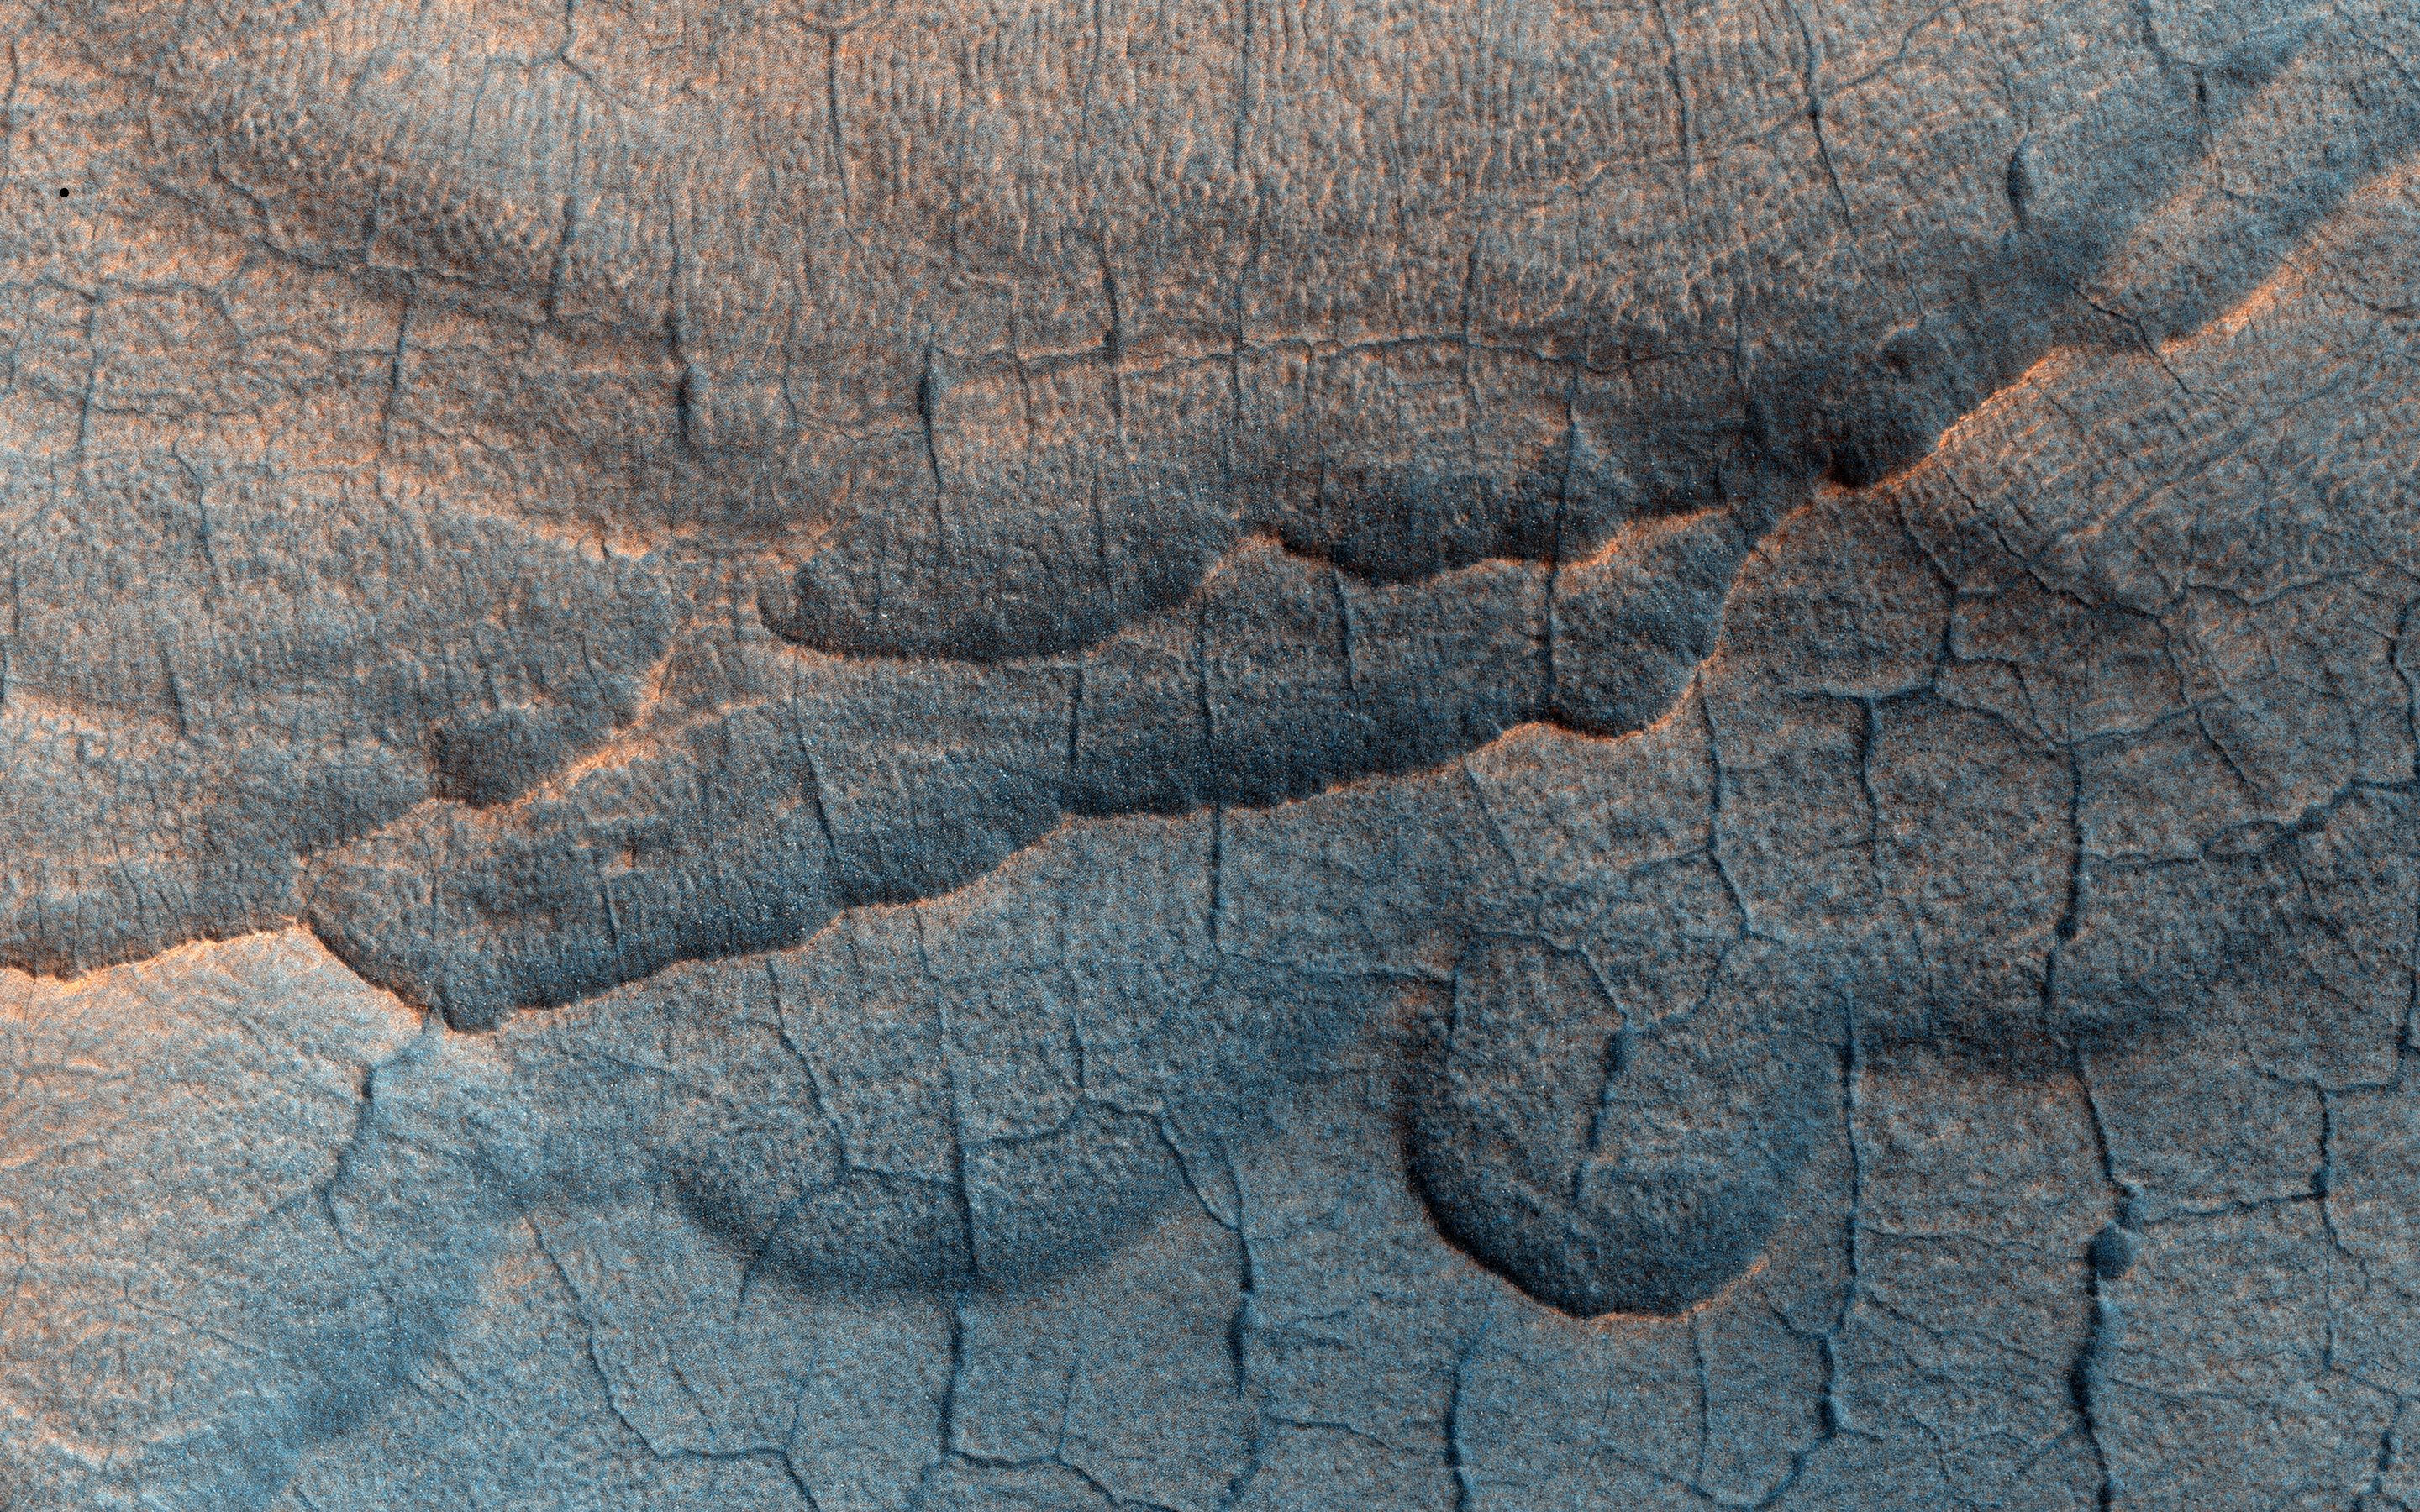

Utopia Planitia’s Surface

The Martian landscape often owes its existence to the influences of liquid water and ice. This observation shows a couple of landforms that may result from the loss of large amounts of ice from subsurface deposits: polygonal patterns of troughs and large scallop-shaped depressions. Collectively, such landforms are referred to as “thermokarst.”

Cold ice is generally strong and supports the weight of overlying soil. But when ice is lost through melting or sublimation, the supported surface can subside or collapse into the gradually growing cavity left behind by the lost ice. The shapes of the resulting depressions can offer us with clues (and lingering questions) to the origin of the ice.

Under the proper climate conditions ice may form and seasonally accumulate in a honeycomb network of vertical fractures that appear when ice-rich soil contracts each winter. On Earth this form of subsurface ice is called an “ice wedge.” Special conditions are needed for this ice to accumulate and develop into a large wedge, namely warm temperature and abundant surface water. A thick layer of thawed wet soil forms allowing water to percolate into the open contraction cracks within the permafrost beneath. Later, loss of this wedge ice, by for example sublimation, results in deep depressions marking the honeycomb network.

Likewise, the larger scallop depressions might point to a past climate of frozen ponds or local patches of windblown snow collected in hollows. These surface ice deposits could later be covered by the ever-shifting soils and dust. In either case, the currently bitter cold and dry climate of Mars is not conducive to forming either of these buried-ice forms. Therefore, these landforms point to a warmer, but still cold, climate in the geologic past.

HiRISE is one of six instruments on NASA’s Mars Reconnaissance Orbiter. The University of Arizona, Tucson, operates the orbiter’s HiRISE camera, which was built by Ball Aerospace & Technologies Corp., Boulder, Colo. NASA’s Jet Propulsion Laboratory, a division of the California Institute of Technology in Pasadena, manages the Mars Reconnaissance Orbiter Project for the NASA Science Mission Directorate, Washington.

Credit: NASA/JPL-Caltech/Univ. of Arizona